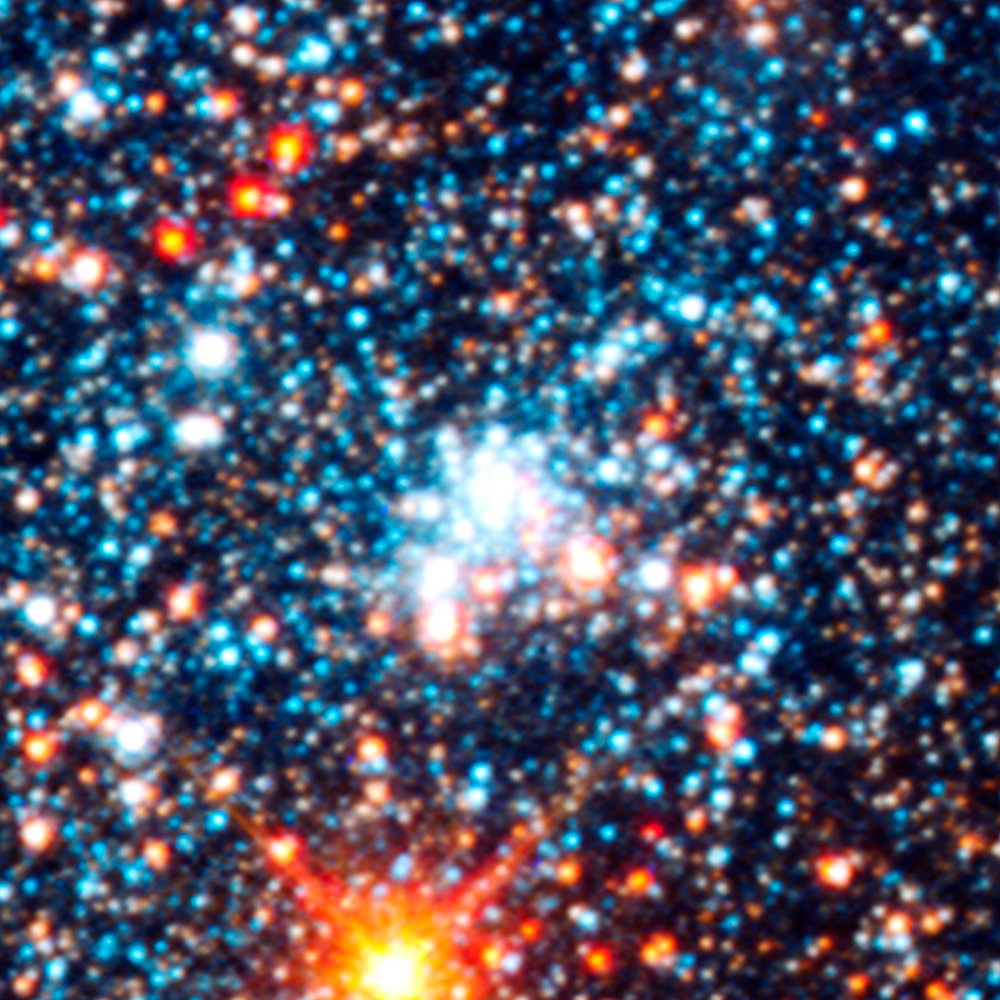

Star Cluster AP323

Object Name: M31, Andromeda Galaxy, AP323
Object Description: Star cluster
Instrument: HST/ACS/WFC, HST/WFC3/UVIS, and HST/WFC3/IR
Filters: F336W (U), F475W (g), F814W (I), and F160W (H)

This images is a composite of separate exposures acquired by the ACS and WFC3 instruments on the Hubble Space Telescope. Several filters were used to sample broad wavelength ranges. The color results from assigning different hues (colors) to each monochromatic (grayscale) image associated with an individual filter. In this case, the assigned colors are: Blue: WFC3/UVIS F336W (U) Green: ACS/WFC F475W (g) Yellow: ACS/WFC F814W (I) Red: WFC3/IR F160W (H)

Credit: NASA, ESA, J. Dalcanton, B.F. Williams, L.C. Johnson (University of Washington), and the PHAT team